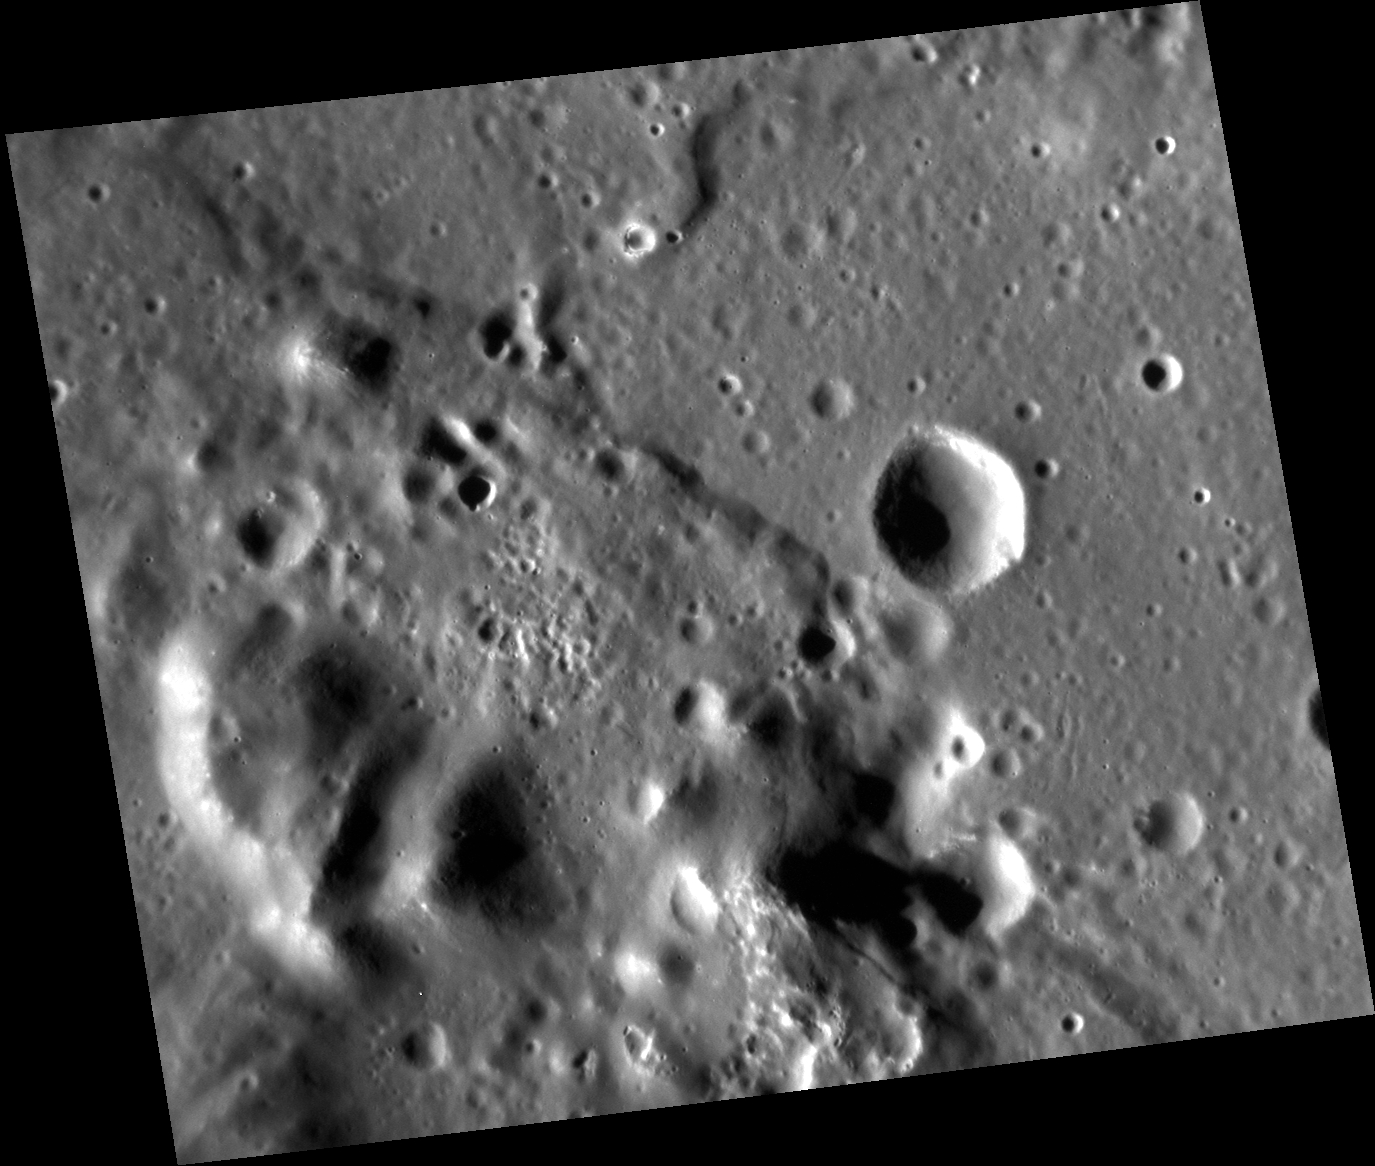

Boundary Lands

This image shows an area of the southwestern rim of the Caloris impact basin. The small hills in the lower left are part of the rim units, and the smooth surface to the right is part of the smooth plains within the basin. The scene lies right on a color boundary between darker rim material and higher-reflectance plains. Small hollows are found on the top of the hills, and small lobate scarps cross the area. The famous kidney-shaped pyroclastic vent is just to the east (right), out of the scene.

This image was acquired as a high-resolution targeted observation. Targeted observations are images of a small area on Mercury’s surface at resolutions much higher than the 200-meter/pixel morphology base map. It is not possible to cover all of Mercury’s surface at this high resolution, but typically several areas of high scientific interest are imaged in this mode each week.

Date acquired: July 03, 2013
Image Mission Elapsed Time (MET): 15137794
Image ID: 4370103
Instrument: Narrow Angle Camera (NAC) of the Mercury Dual Imaging System (MDIS)
Center Latitude: 22.04°
Center Longitude: 143.6° E
Resolution: 42 meters/pixel
Scale: The scene is about 57 km (35 mi.) across
Incidence Angle: 68.7°
Emission Angle: 31.8°
Phase Angle: 100.1°
North is up in this image.

The MESSENGER spacecraft is the first ever to orbit the planet Mercury, and the spacecraft’s seven scientific instruments and radio science investigation are unraveling the history and evolution of the Solar System’s innermost planet. MESSENGER acquired over 150,000 images and extensive other data sets. MESSENGER is capable of continuing orbital operations until early 2015.

For information regarding the use of images, see the MESSENGER image use policy.

Credit: NASA/Johns Hopkins University Applied Physics Laboratory/Carnegie Institution of Washington